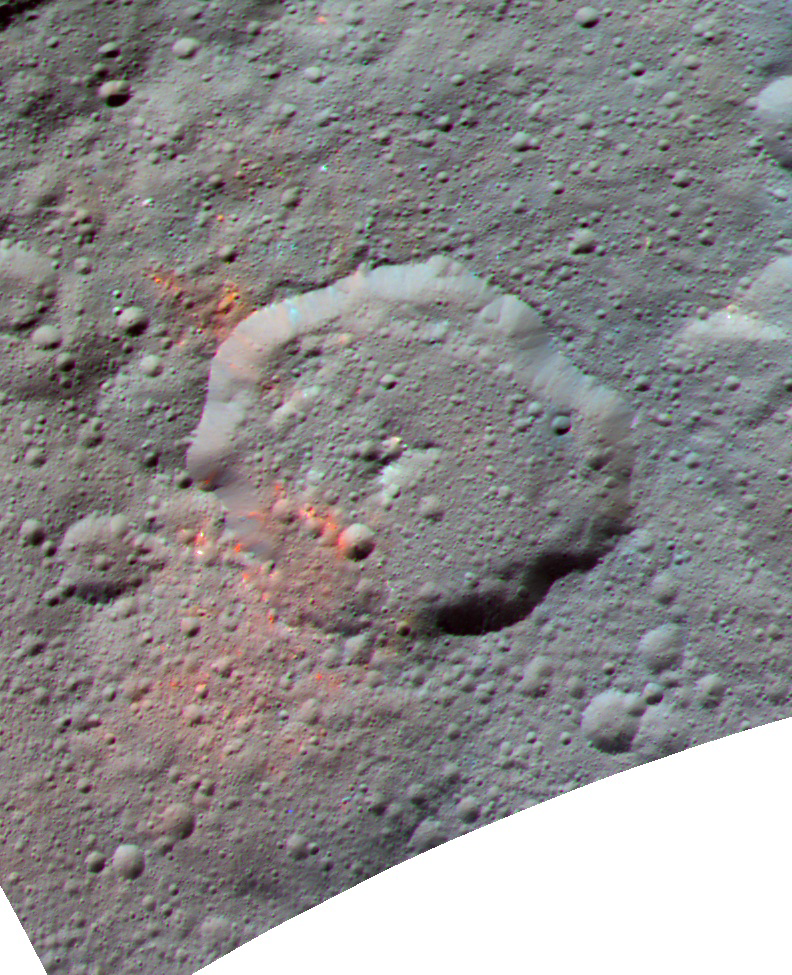

Ernutet Crater – Enhanced Color

This enhanced color composite image, made with data from the framing camera aboard NASA’s Dawn spacecraft, shows the area around Ernutet crater. The bright red portions appear redder with respect to the rest of Ceres. In a 2017 study in the journal Science, researchers from the Dawn science team found that these red areas around Ernutet are associated with evidence of organic material.

Images taken using blue (440 nanometers), green (750 nanometers) and infrared (960 nanometers) spectral filters were combined to create the view.

Ernutet Crater measures about 32 miles (52 kilometers) in diameter and is located in the northern hemisphere. It can also be seen in PIA20570.

This image was published in a 2017 study in the journal Icarus.

Dawn’s mission is managed by JPL for NASA’s Science Mission Directorate in Washington. Dawn is a project of the directorate’s Discovery Program, managed by NASA’s Marshall Space Flight Center in Huntsville, Alabama. UCLA is responsible for overall Dawn mission science. Orbital ATK, Inc., in Dulles, Virginia, designed and built the spacecraft. The German Aerospace Center, the Max Planck Institute for Solar System Research, the Italian Space Agency and the Italian National Astrophysical Institute are international partners on the mission team.

Credit: NASA/JPL-Caltech/UCLA/MPS/DLR/IDA